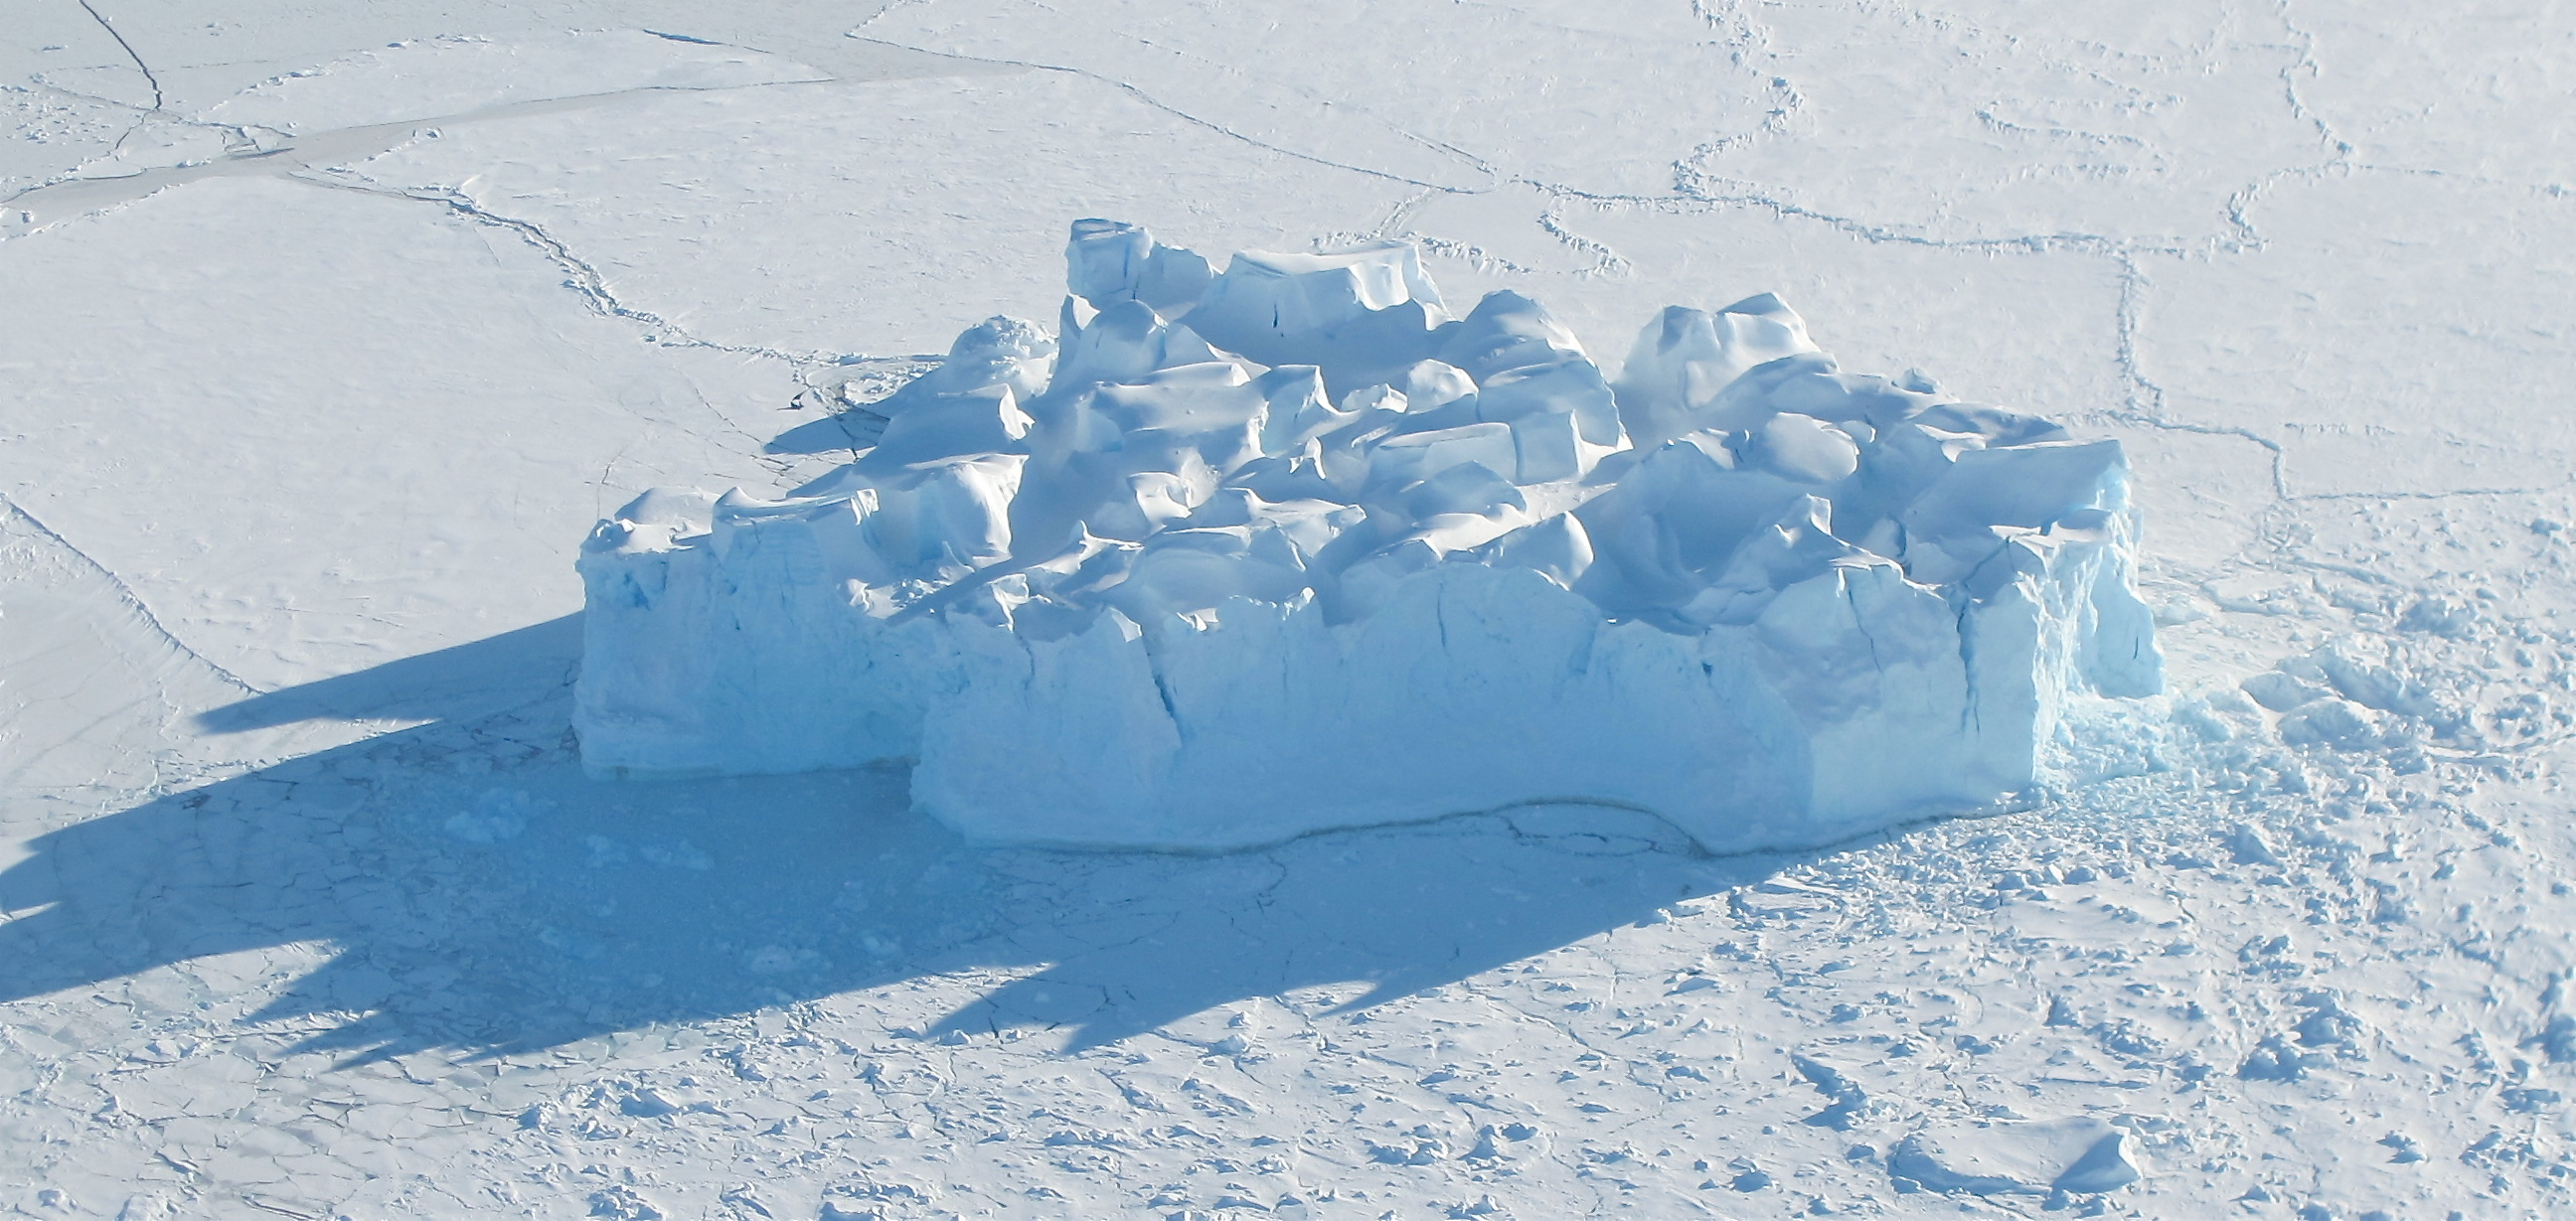

Iceberg in sea ice

An iceberg embedded in sea ice as seen from the IceBridge DC-8 over the Bellingshausen Sea on Oct. 19, 2012. NASA's Operation IceBridge is an airborne science mission to study Earth's polar ice.

Credit: NASA / James Yungel